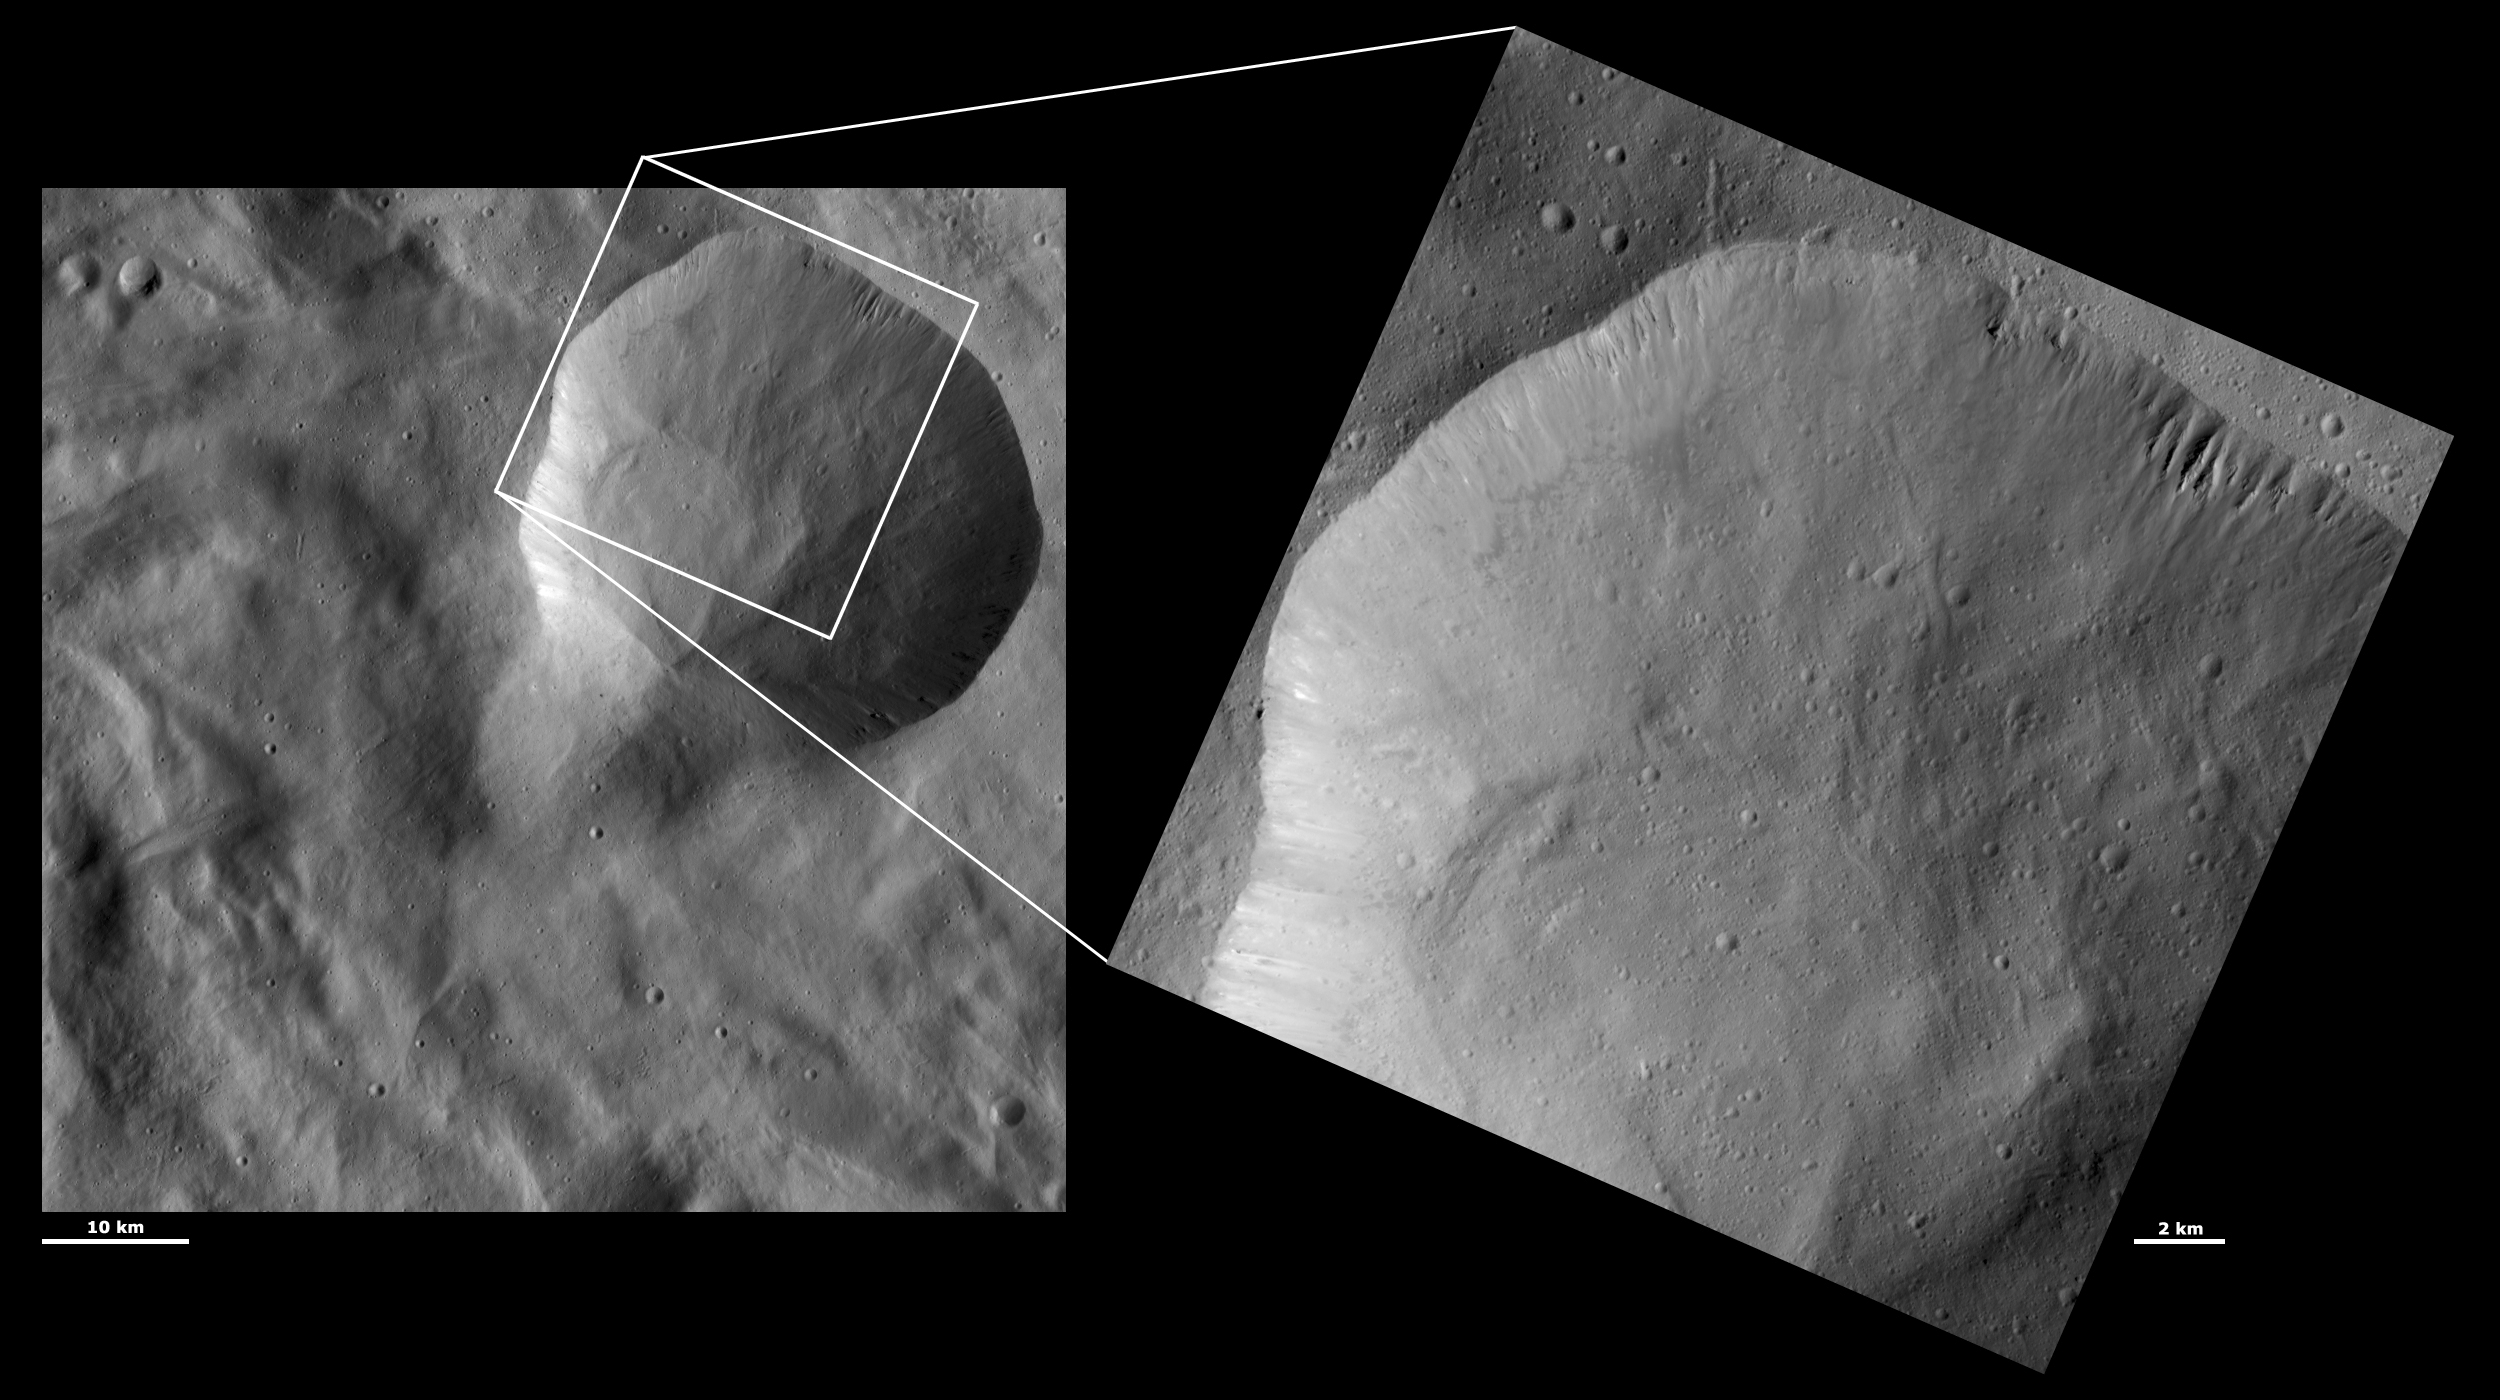

HAMO and LAMO Images of Aquilia Crater

These Dawn framing camera (FC) images of Vesta show Aquilia crater at both HAMO (high-altitude mapping orbit) and LAMO (low-altitude mapping orbit) resolutions. The left image is the HAMO image and the right image is the LAMO image. Aquilia is the large crater that does not fit completely into the LAMO image. The LAMO image is approximately 3 times better spatial resolution than the HAMO image. In images with higher spatial resolutions smaller objects can be better distinguished. In the HAMO image Aquilia crater appears to be a large crater that has structures in its center and around its rim that are probably due to the gravitational movement of the regolith that covers the crater. These structures, gullies along the crater’s rim and ridges and grooves further down towards its center, are more clearly visible in the LAMO image. Tiny craters can also be distinguished on the base of Aquilia crater in the LAMO image.

These images are located in Vesta’s Pinaria quadrangle, in Vesta’s southern hemisphere. NASA’s Dawn spacecraft obtained the left image with its framing camera on Oct. 16, 2011. This image was taken through the camera’s clear filter. The distance to the surface of Vesta is 700 kilometers (435 miles) and the image has a resolution of about 68 meters (223 feet) per pixel. This image was acquired during the HAMO (high-altitude mapping orbit) phase of the mission. NASA’s Dawn spacecraft obtained the right image with its framing camera on Dec. 22, 2011. This image was taken through the camera’s clear filter. The distance to the surface of Vesta is 272 kilometers (169 miles) and the image has a resolution of about 22 meters (72 feet) per pixel. This image was acquired during the LAMO (low-altitude mapping orbit) phase of the mission.

The Dawn mission to Vesta and Ceres is managed by NASA’s Jet Propulsion Laboratory, a division of the California Institute of Technology in Pasadena, for NASA’s Science Mission Directorate, Washington D.C. UCLA is responsible for overall Dawn mission science. The Dawn framing cameras have been developed and built under the leadership of the Max Planck Institute for Solar System Research, Katlenburg-Lindau, Germany, with significant contributions by DLR German Aerospace Center, Institute of Planetary Research, Berlin, and in coordination with the Institute of Computer and Communication Network Engineering, Braunschweig. The framing camera project is funded by the Max Planck Society, DLR, and NASA/JPL.

Credit: NASA/JPL-Caltech/UCLA/MPS/DLR/IDA